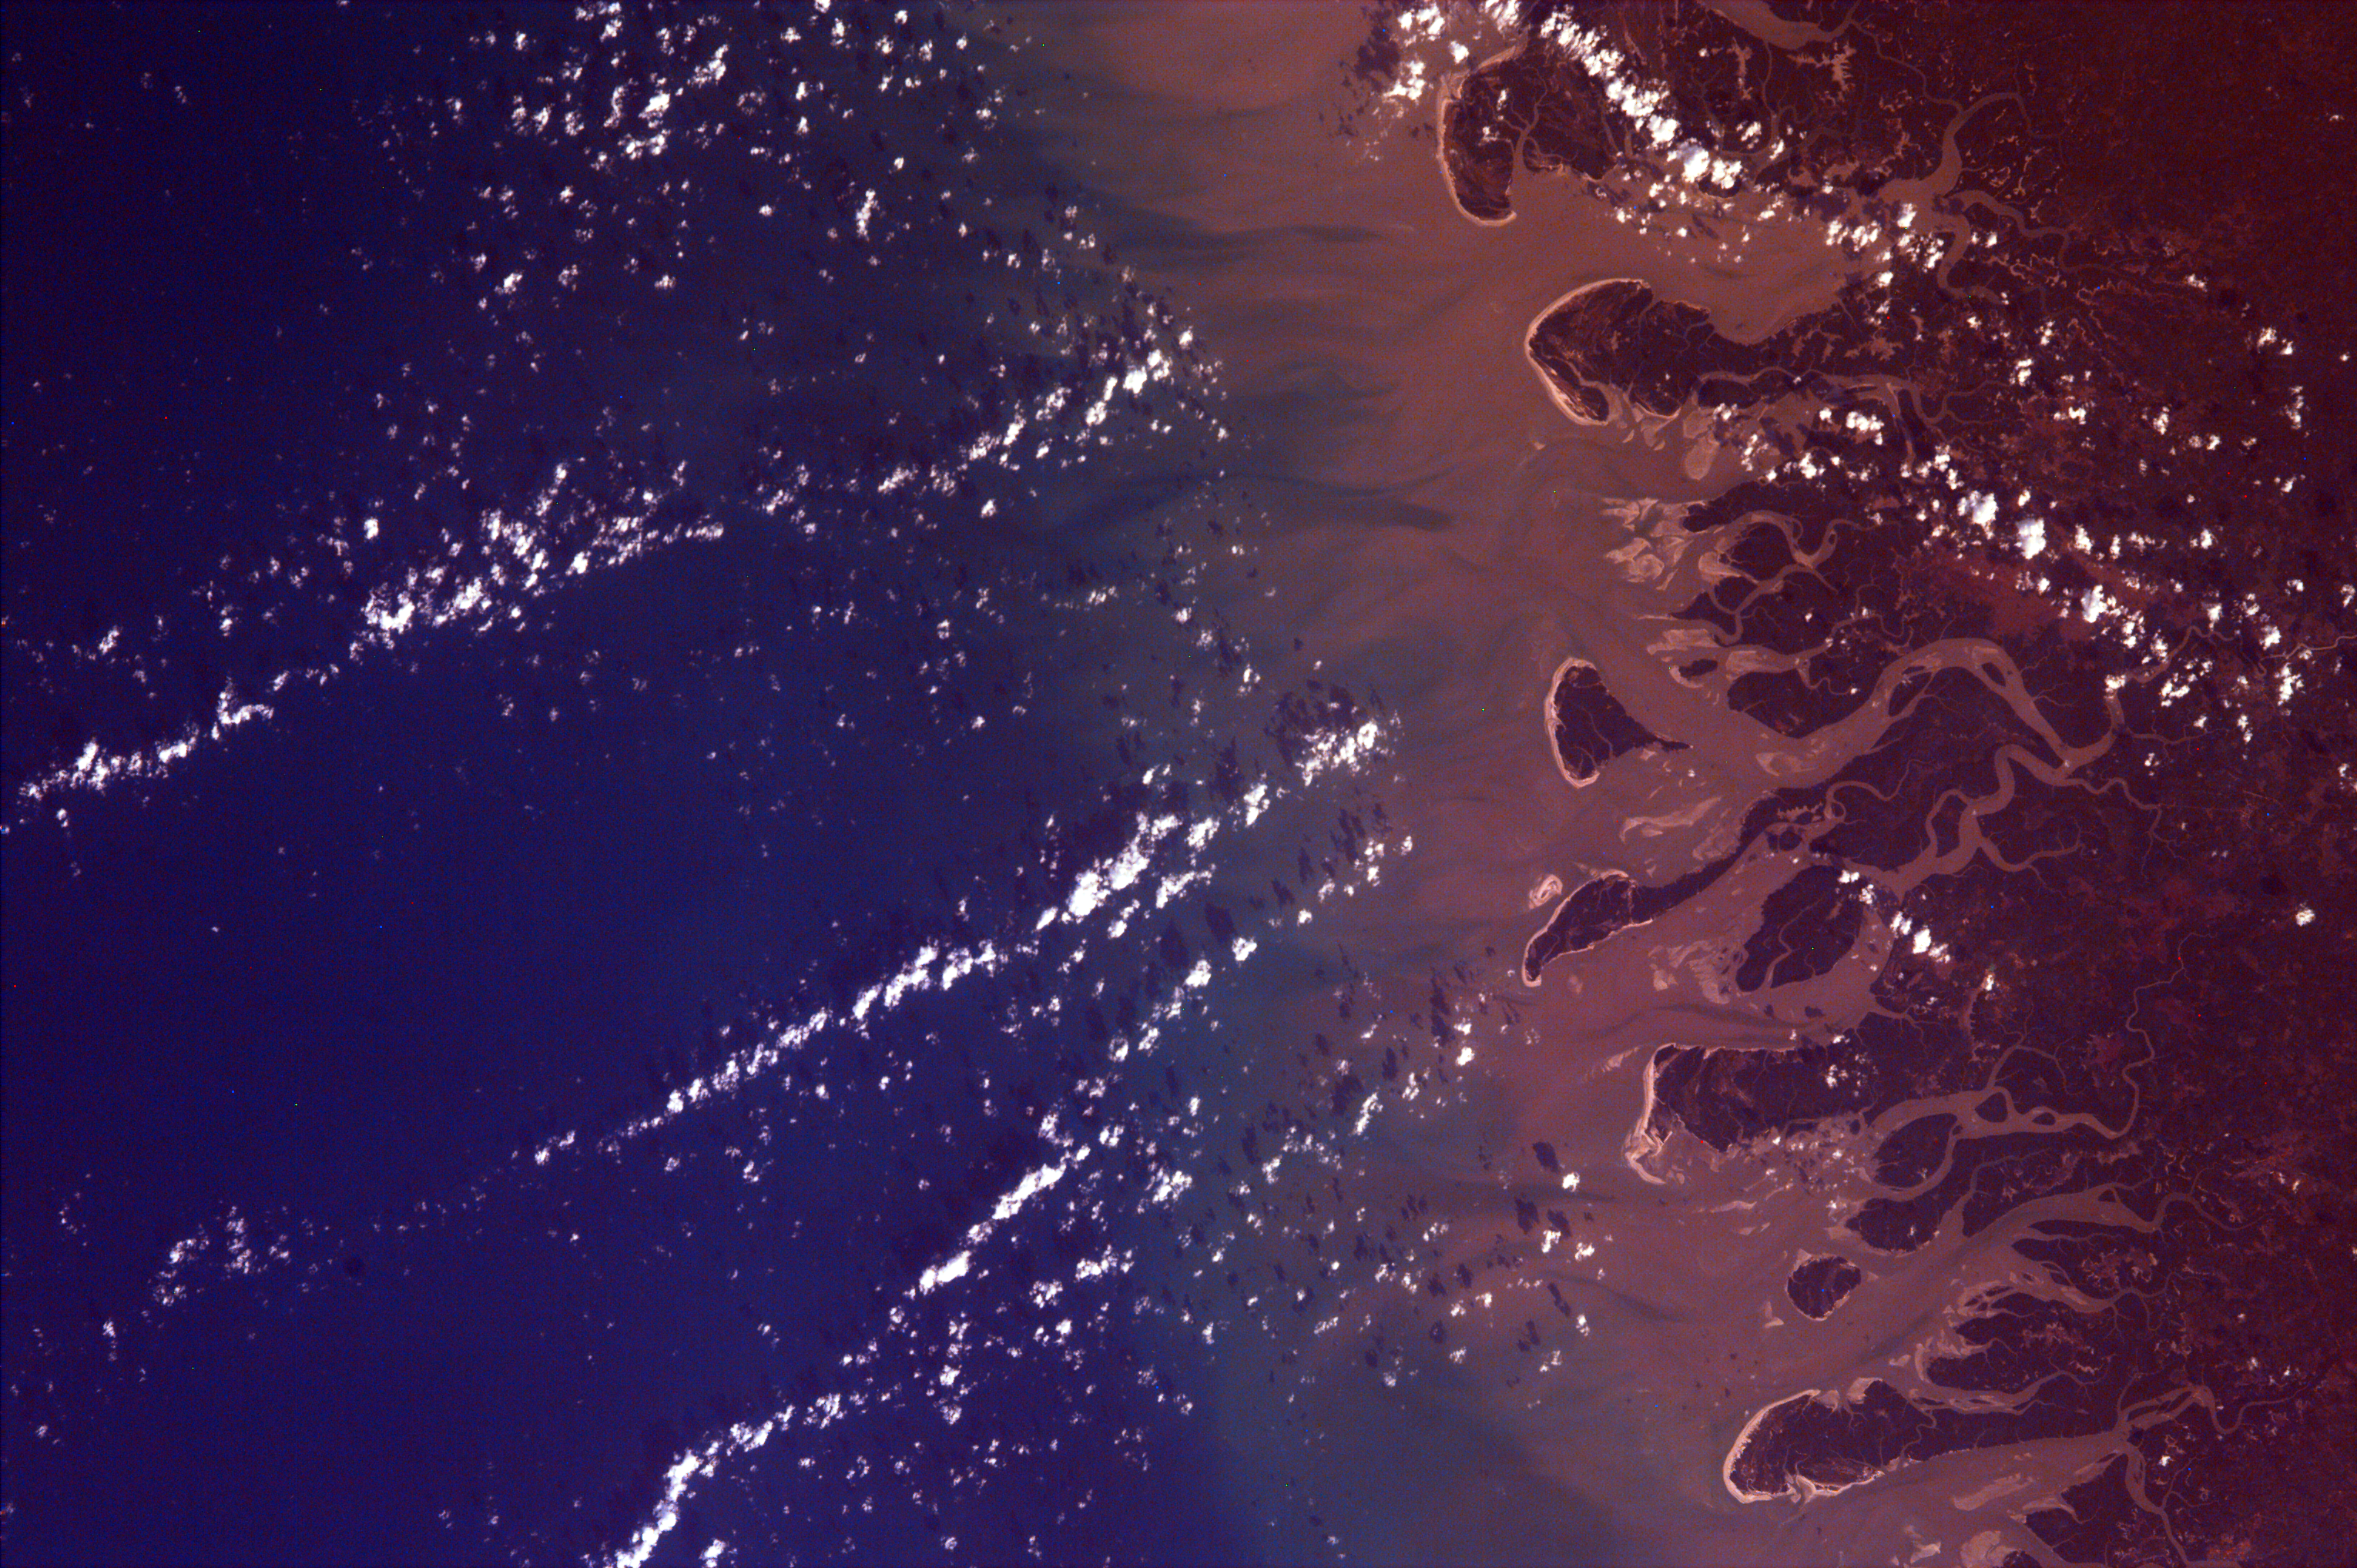

Delta of the Gurupi, Maracacume, and Tiriacu Rivers, Brazil

This is an image of the Rio Gurupi in the Brazilian state of Maranhao and its delta. It is the only open sea delta in the Americas and has more than 70 islands of various sizes. These islands are covered with mangrove forests, dunes, waterways, fresh water lagoons and natural beaches. This area is part of the Gurupi Biological Reserve, a Brazilian National Biological Reservation. The Gurupi River Delta region houses hundreds of bird and fish species. In this image the Gurupi River is releasing a great deal of sediment into the Atlantic Ocean. This excess of sediments could be caused by deforestation upstream, exchanging forested land for agricultural use, or possibly from gold mining in the Gurupi region.

This image was taken from the Space Shuttle on September 04, 1997.

Photojournal note:
EarthKAM was formerly known as KidSat.

Credit: NASA/JPL/UCSD/JSC